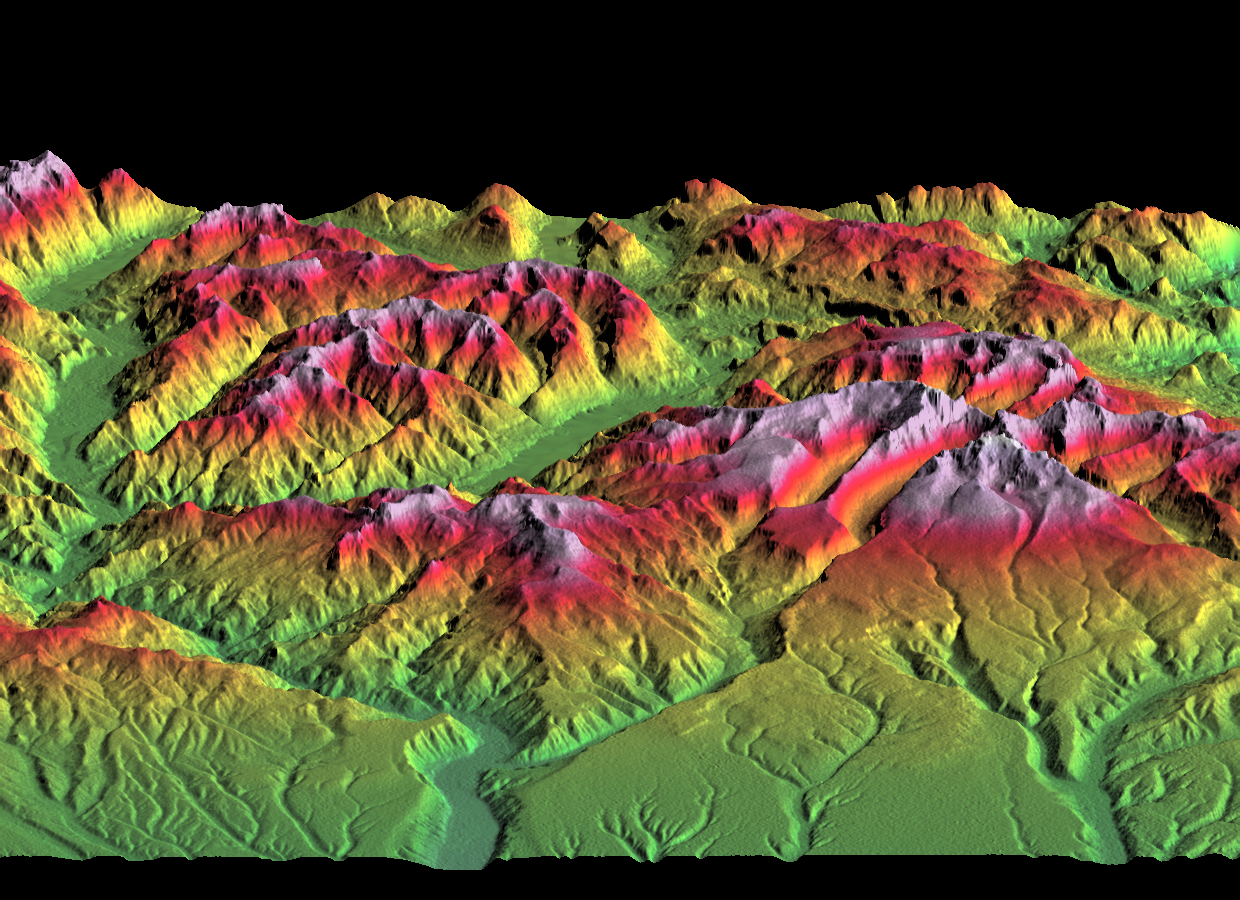

SRTM Perspective of Colored Height and Shaded Relief Laguna Mellquina, Andes Mountains, Argentina

This depiction of an area south of San Martin de Los Andes, Argentina, is the first Shuttle Radar Topography Mission (SRTM) view of the Andes Mountains, the tallest mountain chain in the western hemisphere. This particular site does not include the higher Andes peaks, but it does include steep-sided valleys and other distinctive landforms carved by Pleistocene glaciers. Elevations here range from about 700 to 2,440 meters (2,300 to 8,000 feet). This region is very active tectonically and volcanically, and the landforms provide a record of the changes that have occurred over many thousands of years. Large lakes fill the broad mountain valleys, and the spectacular scenery here makes this area a popular resort destination for Argentinians.

Three visualization methods were combined to produce this image: shading, color coding of topographic height and a perspective view. The shade image was derived by computing topographic slope in the north-south direction. Northern slopes appear bright and southern slopes appear dark, as would be the case at noon at this latitude in the southern hemisphere. Color coding is directly related to topographic height, with green at the lower elevations, rising through yellow, red, and magenta, to white at the highest elevations. The perspective is toward the west, 20 degrees off horizontal with 2X vertical exaggeration. The back (west) edge of the data set forms a false skyline within the Andes Range.

Elevation data used in this image was acquired by the Shuttle Radar Topography Mission aboard Space Shuttle Endeavour, launched on February 11, 2000. SRTM used the same radar instrument that comprised the Spaceborne Imaging Radar-C/X-Band Synthetic Aperture Radar (SIR-C/X-SAR) that flew twice on Space Shuttle Endeavour in 1994. SRTM was designed to collect three-dimensional measurements of Earth’s surface. To collect the 3-D data, engineers added a 60-meter-long (200-foot) mast, installed additional C-band and X-band antennas, and improved tracking and navigation devices. The mission is a cooperative project between the National Aeronautics and Space Administration (NASA), the National Imagery and Mapping Agency (NIMA) of the U.S. Department of Defense, and the German and Italian space agencies. It is managed by NASA’s Jet Propulsion Laboratory, Pasadena, Calif., for NASA’s Earth Science Enterprise, Washington, D.C.

Size: 55.0 x 37.2 kilometers ( 34.1 x 23.1 miles)
Location: 40.4 deg. South lat., 71.3 deg. West lon.
Orientation: West toward the top
Image Data: Shaded and colored SRTM elevation model
Date Acquired: February 2000

Credit: NASA/JPL/NIMA